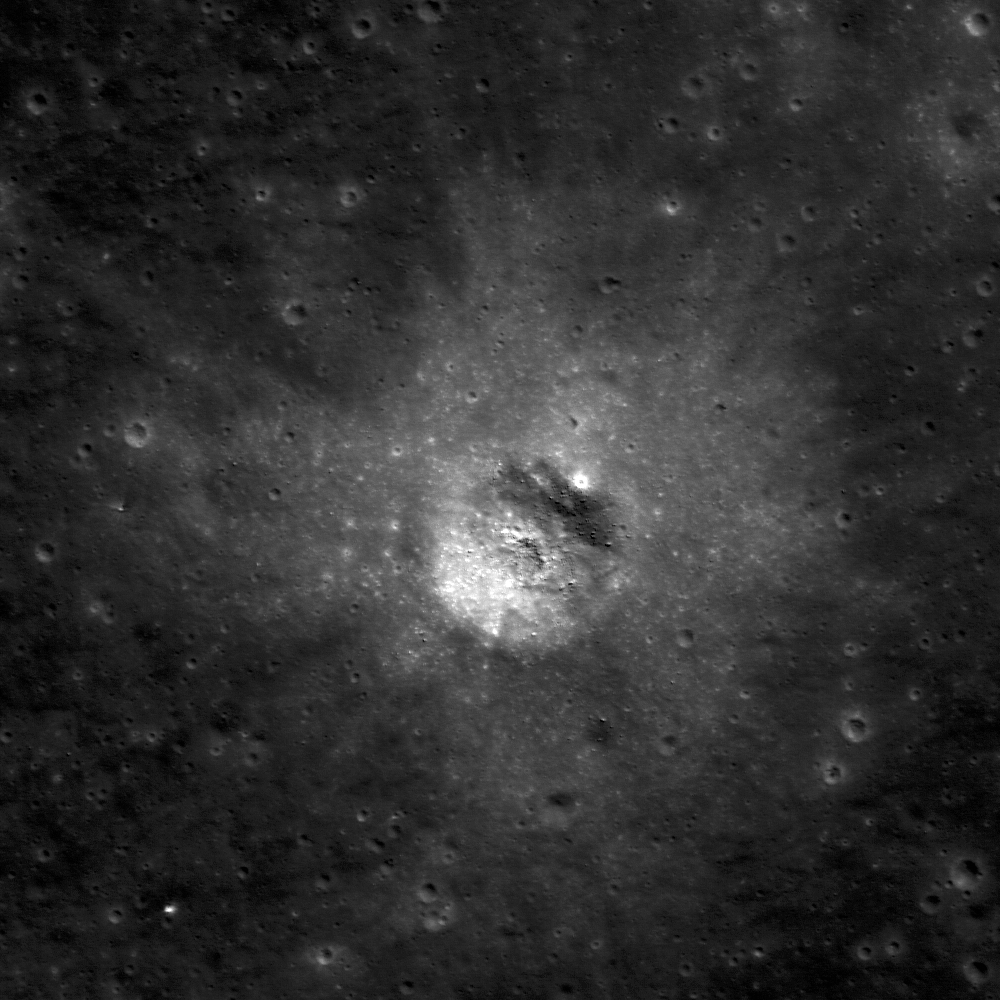

Immature Ejecta

This crater in the floor of Van de Graaff crater has a high reflectance ejecta blanket compared to the surrounding low reflectance material. The contrast in albedo is due to the crater excavating “fresh” or “immature” material from underneath the surface. Image width is 650 meters (2132 feet); NAC Image M110472904R; 30° incidence angle.

NASA’s Goddard Space Flight Center built and manages the mission for the Exploration Systems Mission Directorate at NASA Headquarters in Washington. The Lunar Reconnaissance Orbiter Camera was designed to acquire data for landing site certification and to conduct polar illumination studies and global mapping. Operated by Arizona State University, LROC consists of a pair of narrow-angle cameras (NAC) and a single wide-angle camera (WAC). The mission is expected to return over 70 terabytes of image data.

Credit: NASA/GSFC/Arizona State University